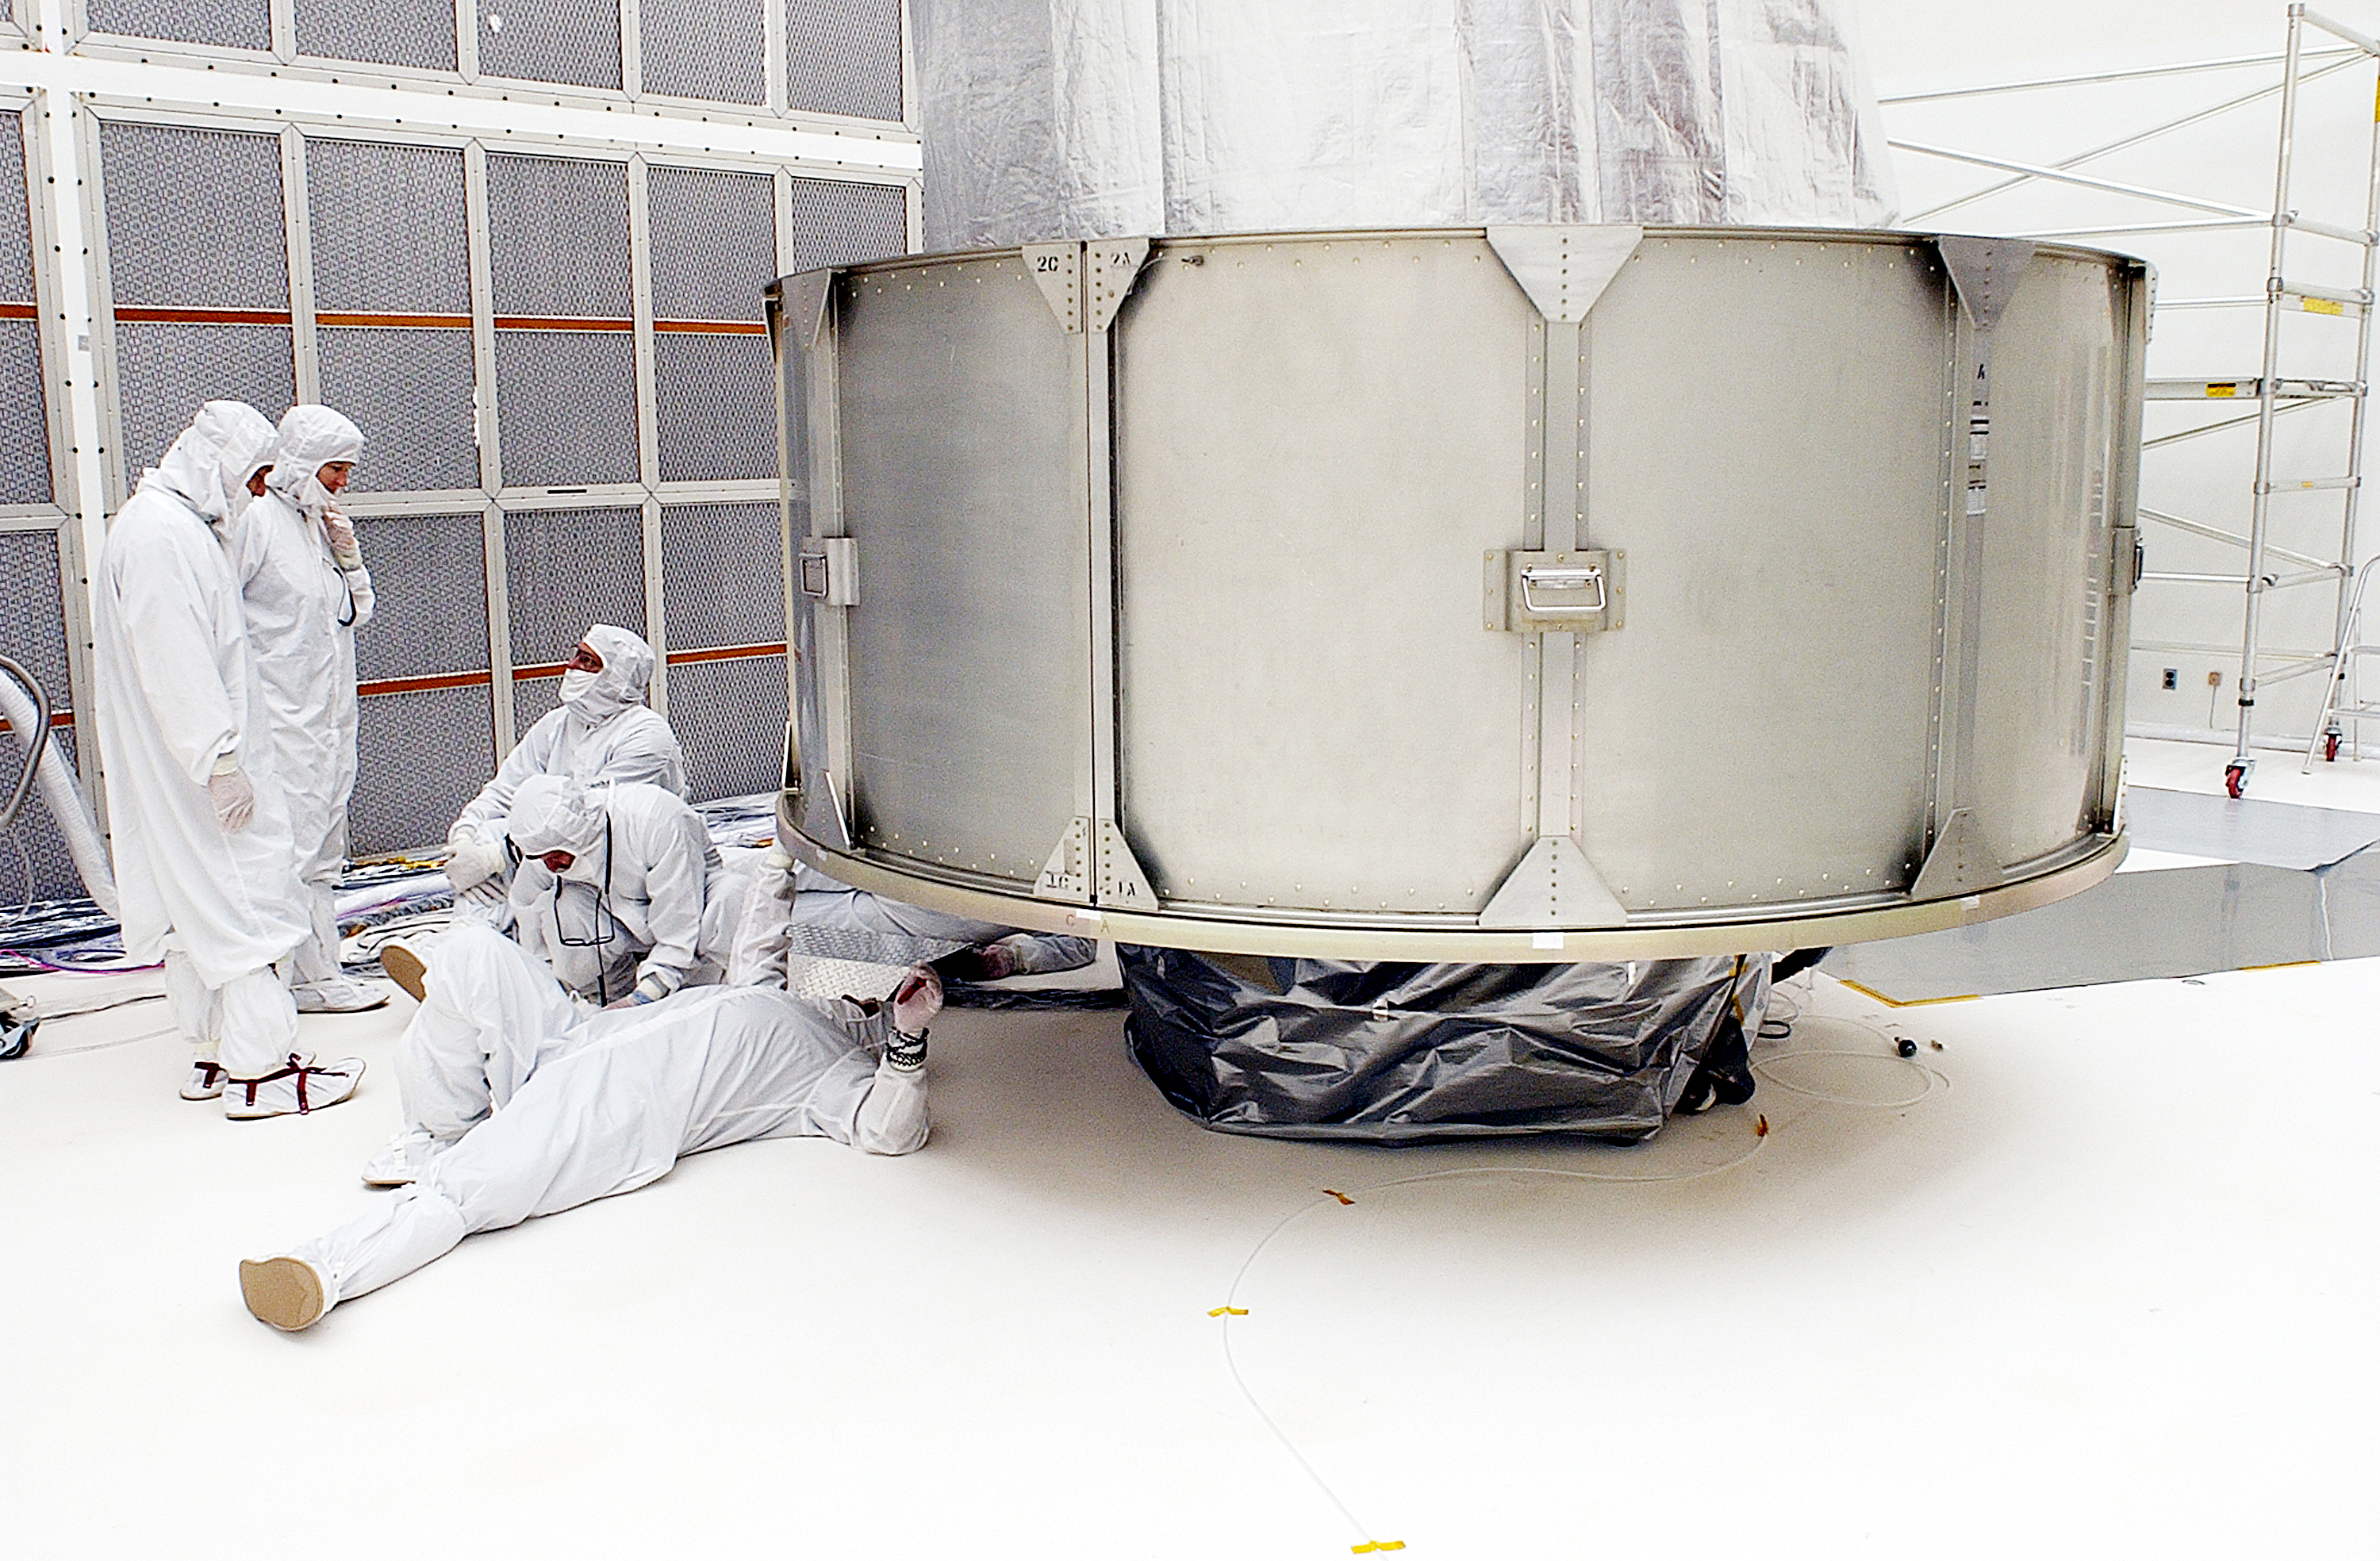

Canister

The Spitzer Space Telescope is placed in its payload canister for transfer to the launch pad before its aborted earlier launch. Spitzer was later moved back off its rocket and subsequently launched on a different vehicle on August 25, 2003.

Credit: NASA/KSC